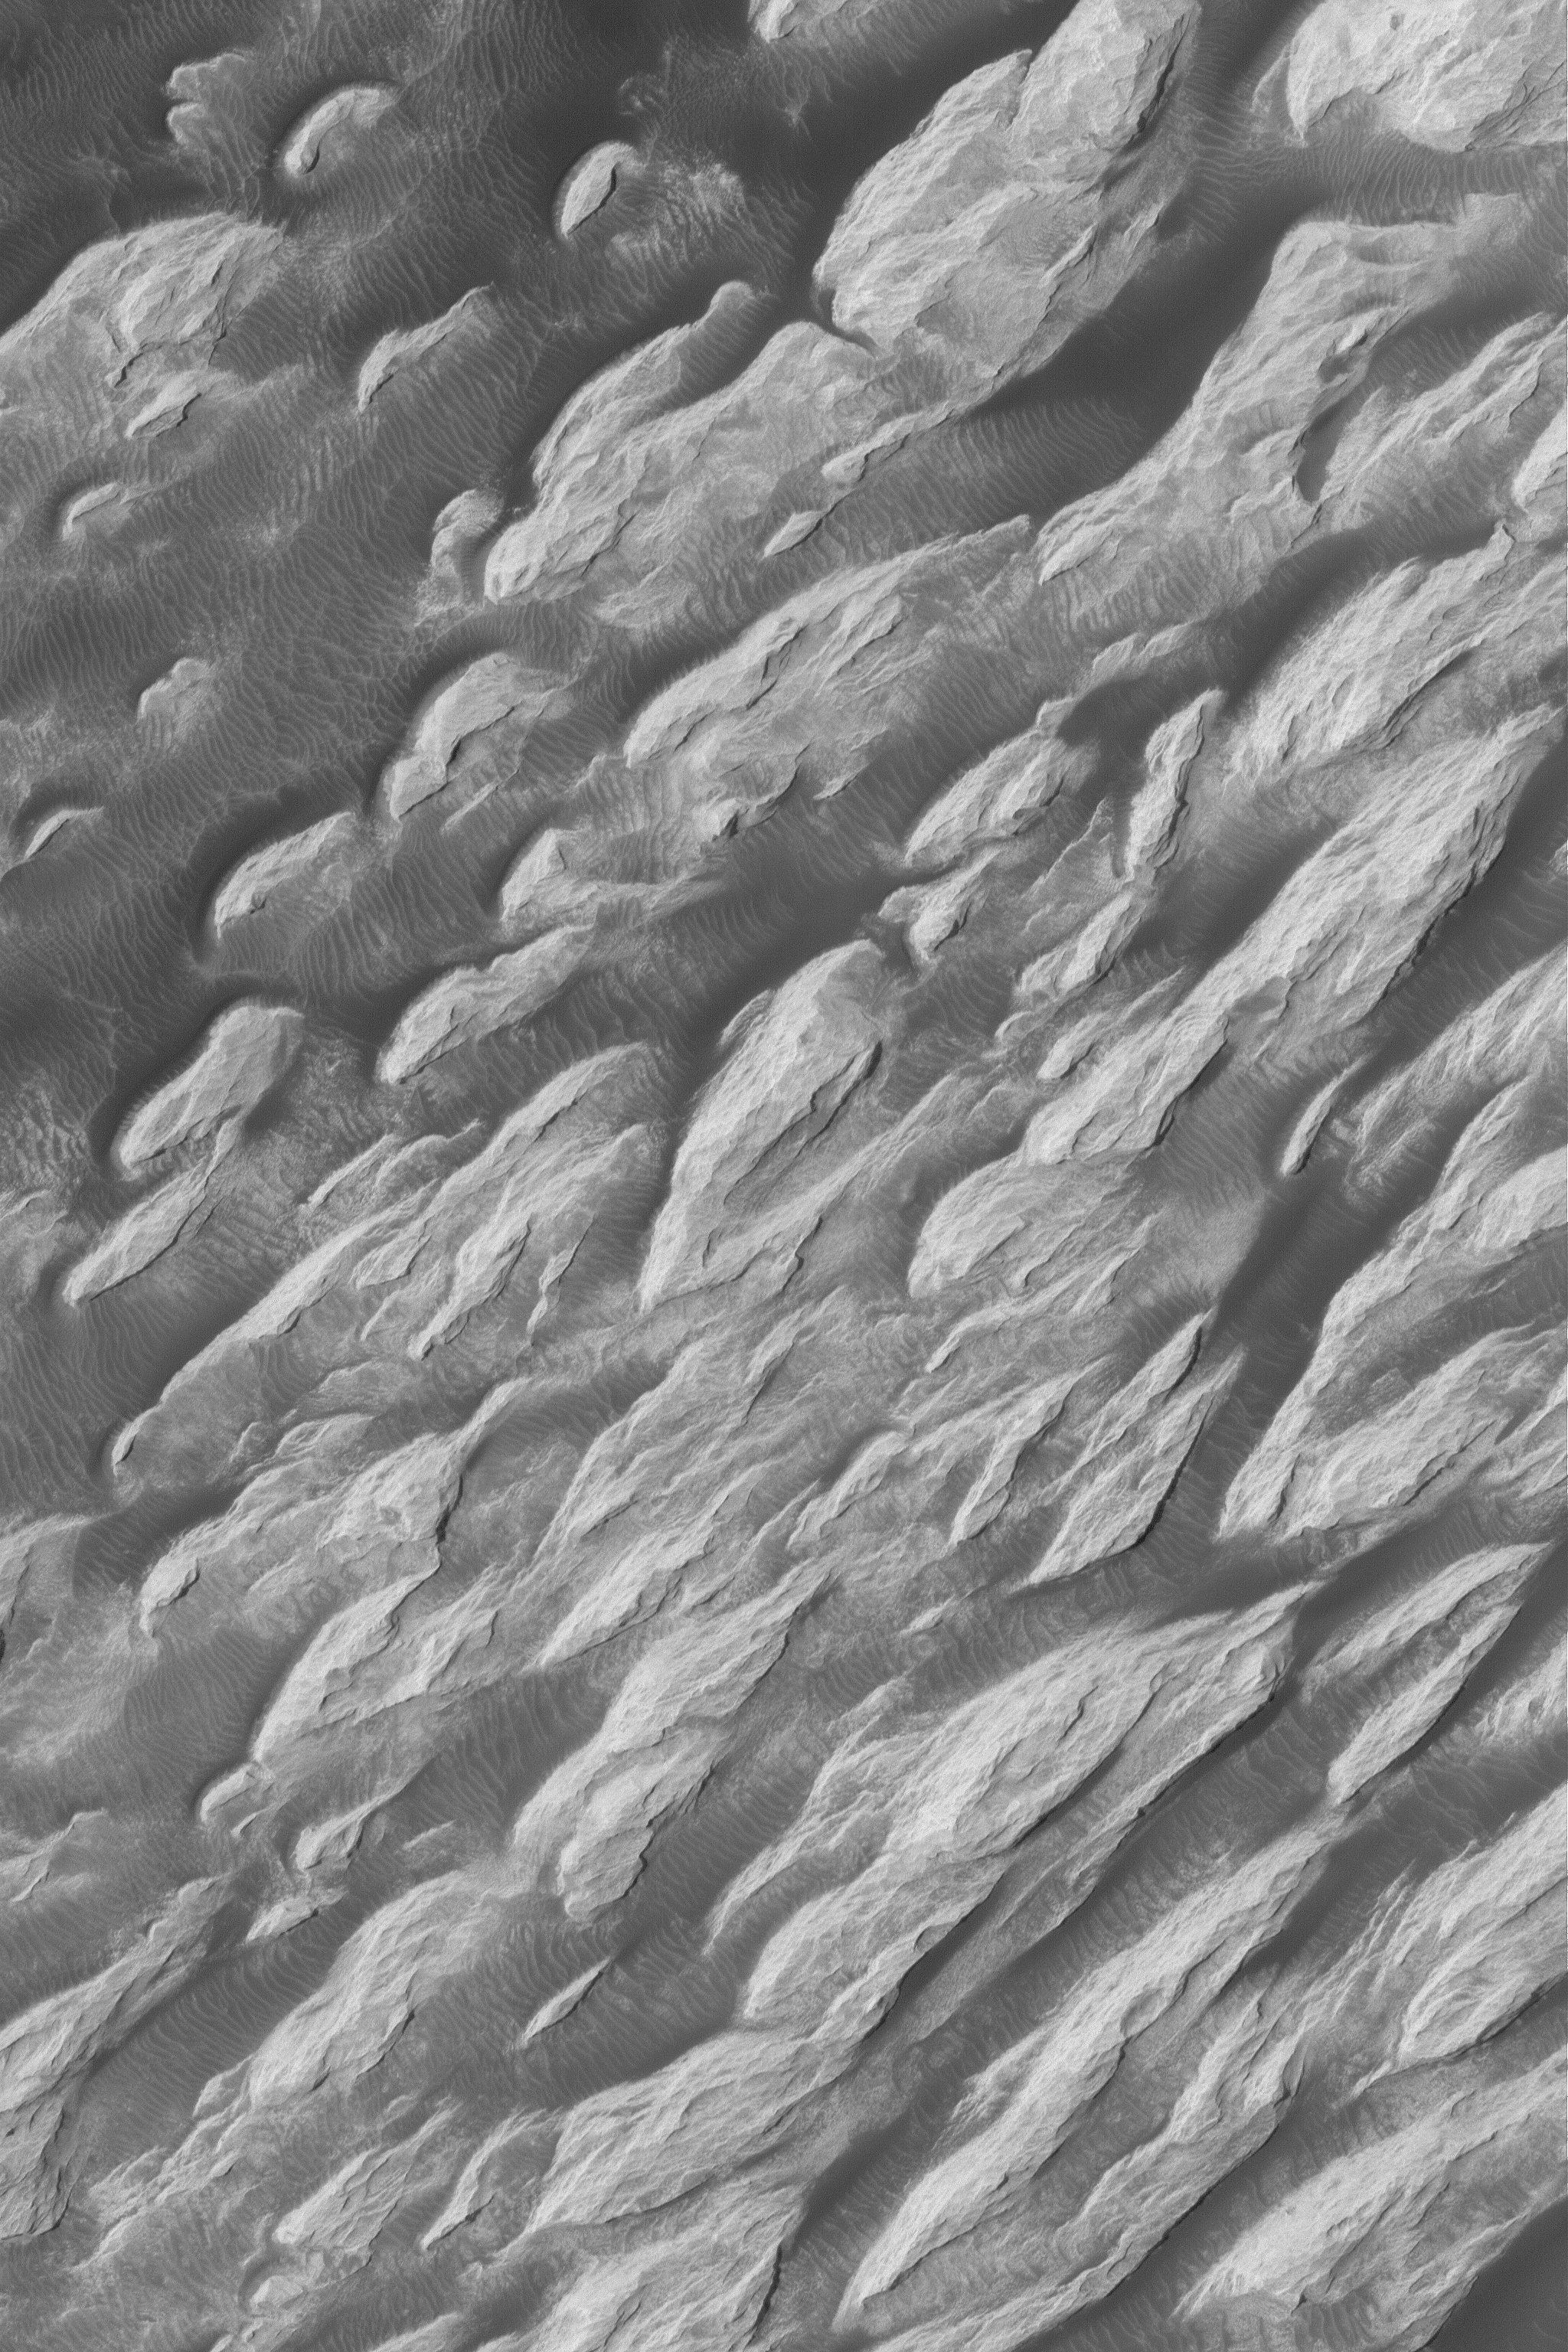

Pollack Crater ‘White Rock’

2 May 2004
The “White Rock” of Pollack Crater is a feature that has been known since it was first observed by Mariner 9 in 1972. It is not actually white, but is much brighter than the fields of large, dark, windblown ripples that surround it. This Mars Global Surveyor (MGS) Mars Orbiter Camera (MOC) picture provides the highest resolution view, ever, of a portion of the wind-eroded “White Rock” feature. The rock materials are believed to be the remains of sediment that once covered the floor of Pollack Crater. Wind has sculpted the light-toned material into ridges and troughs known as yardangs. This 1.5 meters per pixel (5 feet per pixel) image is located near 8.1°S, 335.2°W. It was acquired in late March 2004, is illuminated from the left/upper left, and covers an area about 3 km (1.9 mi) across.

An earlier MOC view of “White Rock” can be seen in: “White Rock” of Pollack Crater, 4 December 2000. See PIA02848 and PIA02849.

Credit: NASA/JPL/Malin Space Science Systems